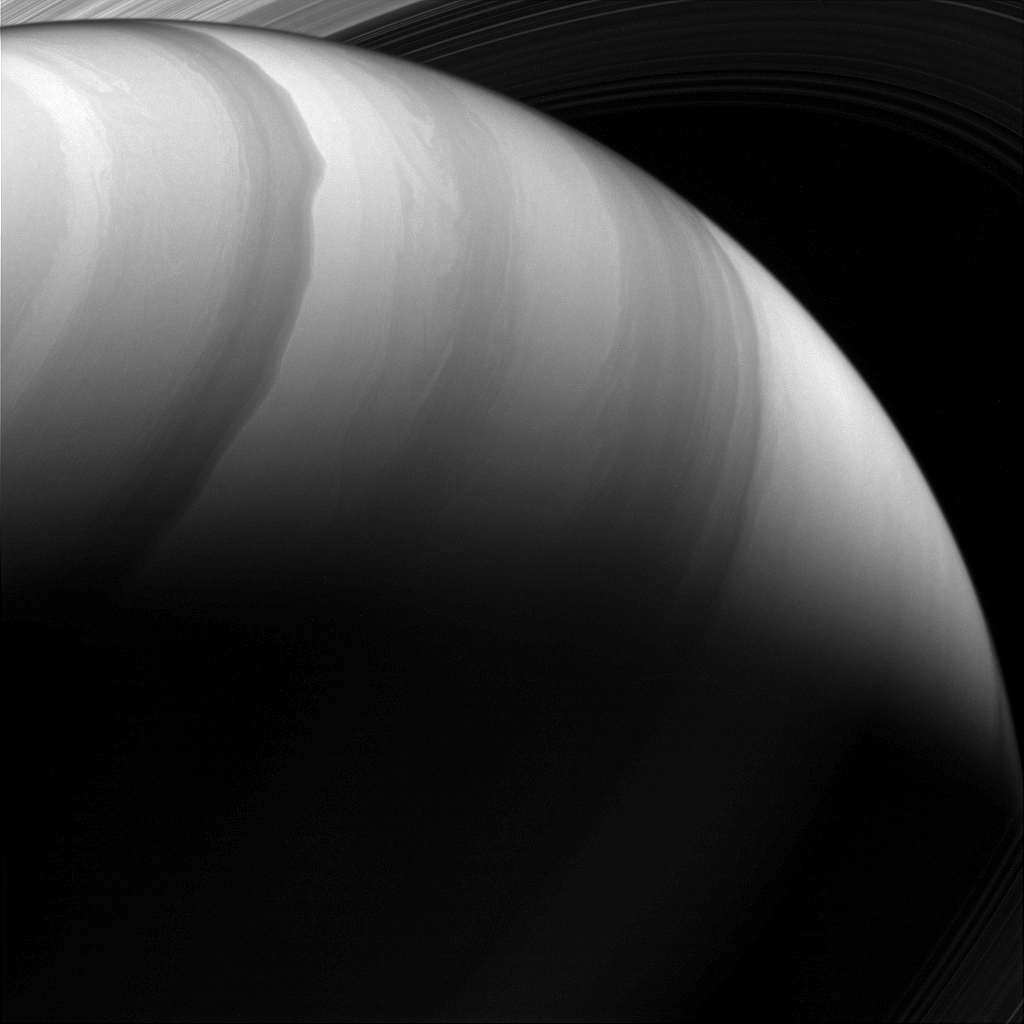

Watercolor World

When imaged at infrared wavelengths that pierce the planet’s upper haze layer, the high-speed winds of Saturn’s atmosphere produce watercolor-like patterns.

With no solid surface creating atmospheric drag, winds on Saturn can reach speeds of more than 1,100 miles per hour (1,800 kilometers per hour) — some of the fastest in the solar system.

This view was taken from a vantage point about 28 degrees above Saturn’s equator. The image was taken with the Cassini spacecraft wide-angle camera on Dec. 2, 2016, with a combination of spectral filters which preferentially admits wavelengths of near-infrared light centered at 728 nanometers.

The view was acquired at a distance of approximately 592,000 miles (953,000 kilometers) from Saturn. Image scale is 35 miles (57 kilometers) per pixel.

The Cassini mission is a cooperative project of NASA, ESA (the European Space Agency) and the Italian Space Agency. The Jet Propulsion Laboratory, a division of the California Institute of Technology in Pasadena, manages the mission for NASA’s Science Mission Directorate, Washington. The Cassini orbiter and its two onboard cameras were designed, developed and assembled at JPL. The imaging operations center is based at the Space Science Institute in Boulder, Colorado.

Credit: NASA/JPL-Caltech/Space Science Institute